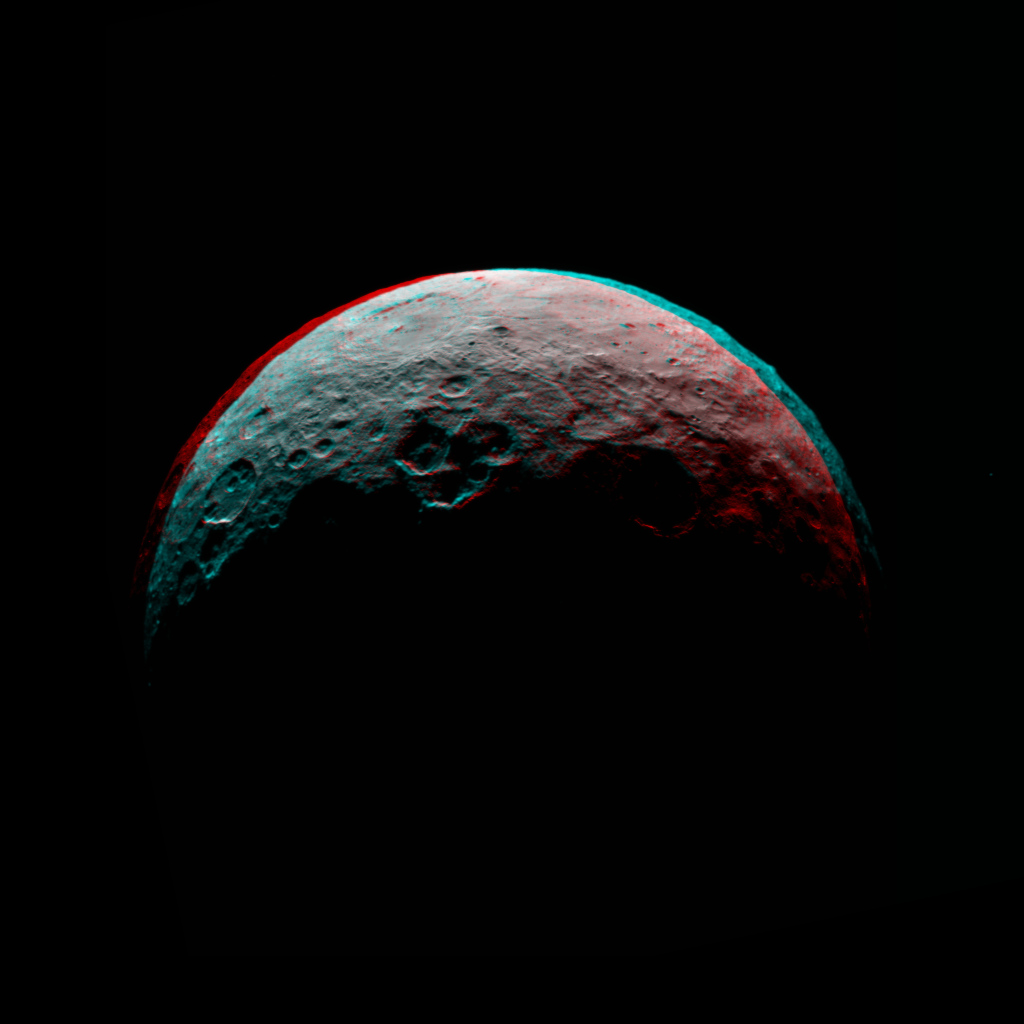

Dawn RC3 Image 7 Anaglyph

This anaglyph of Ceres is part of a sequence of images taken by NASA’s Dawn spacecraft April 24 to 26, 2015, from a distance of 8,400 miles (13,600 kilometers). This shows the same view as PIA19540.

This shows the same view as PIA19540.

Dawn’s mission is managed by JPL for NASA’s Science Mission Directorate in Washington. Dawn is a project of the directorate’s Discovery Program, managed by NASA’s Marshall Space Flight Center in Huntsville, Alabama. UCLA is responsible for overall Dawn mission science. Orbital ATK, Inc., in Dulles, Virginia, designed and built the spacecraft. The German Aerospace Center, the Max Planck Institute for Solar System Research, the Italian Space Agency and the Italian National Astrophysical Institute are international partners on the mission team.

Credit: NASA/JPL-Caltech/UCLA/MPS/DLR/IDA/PSI